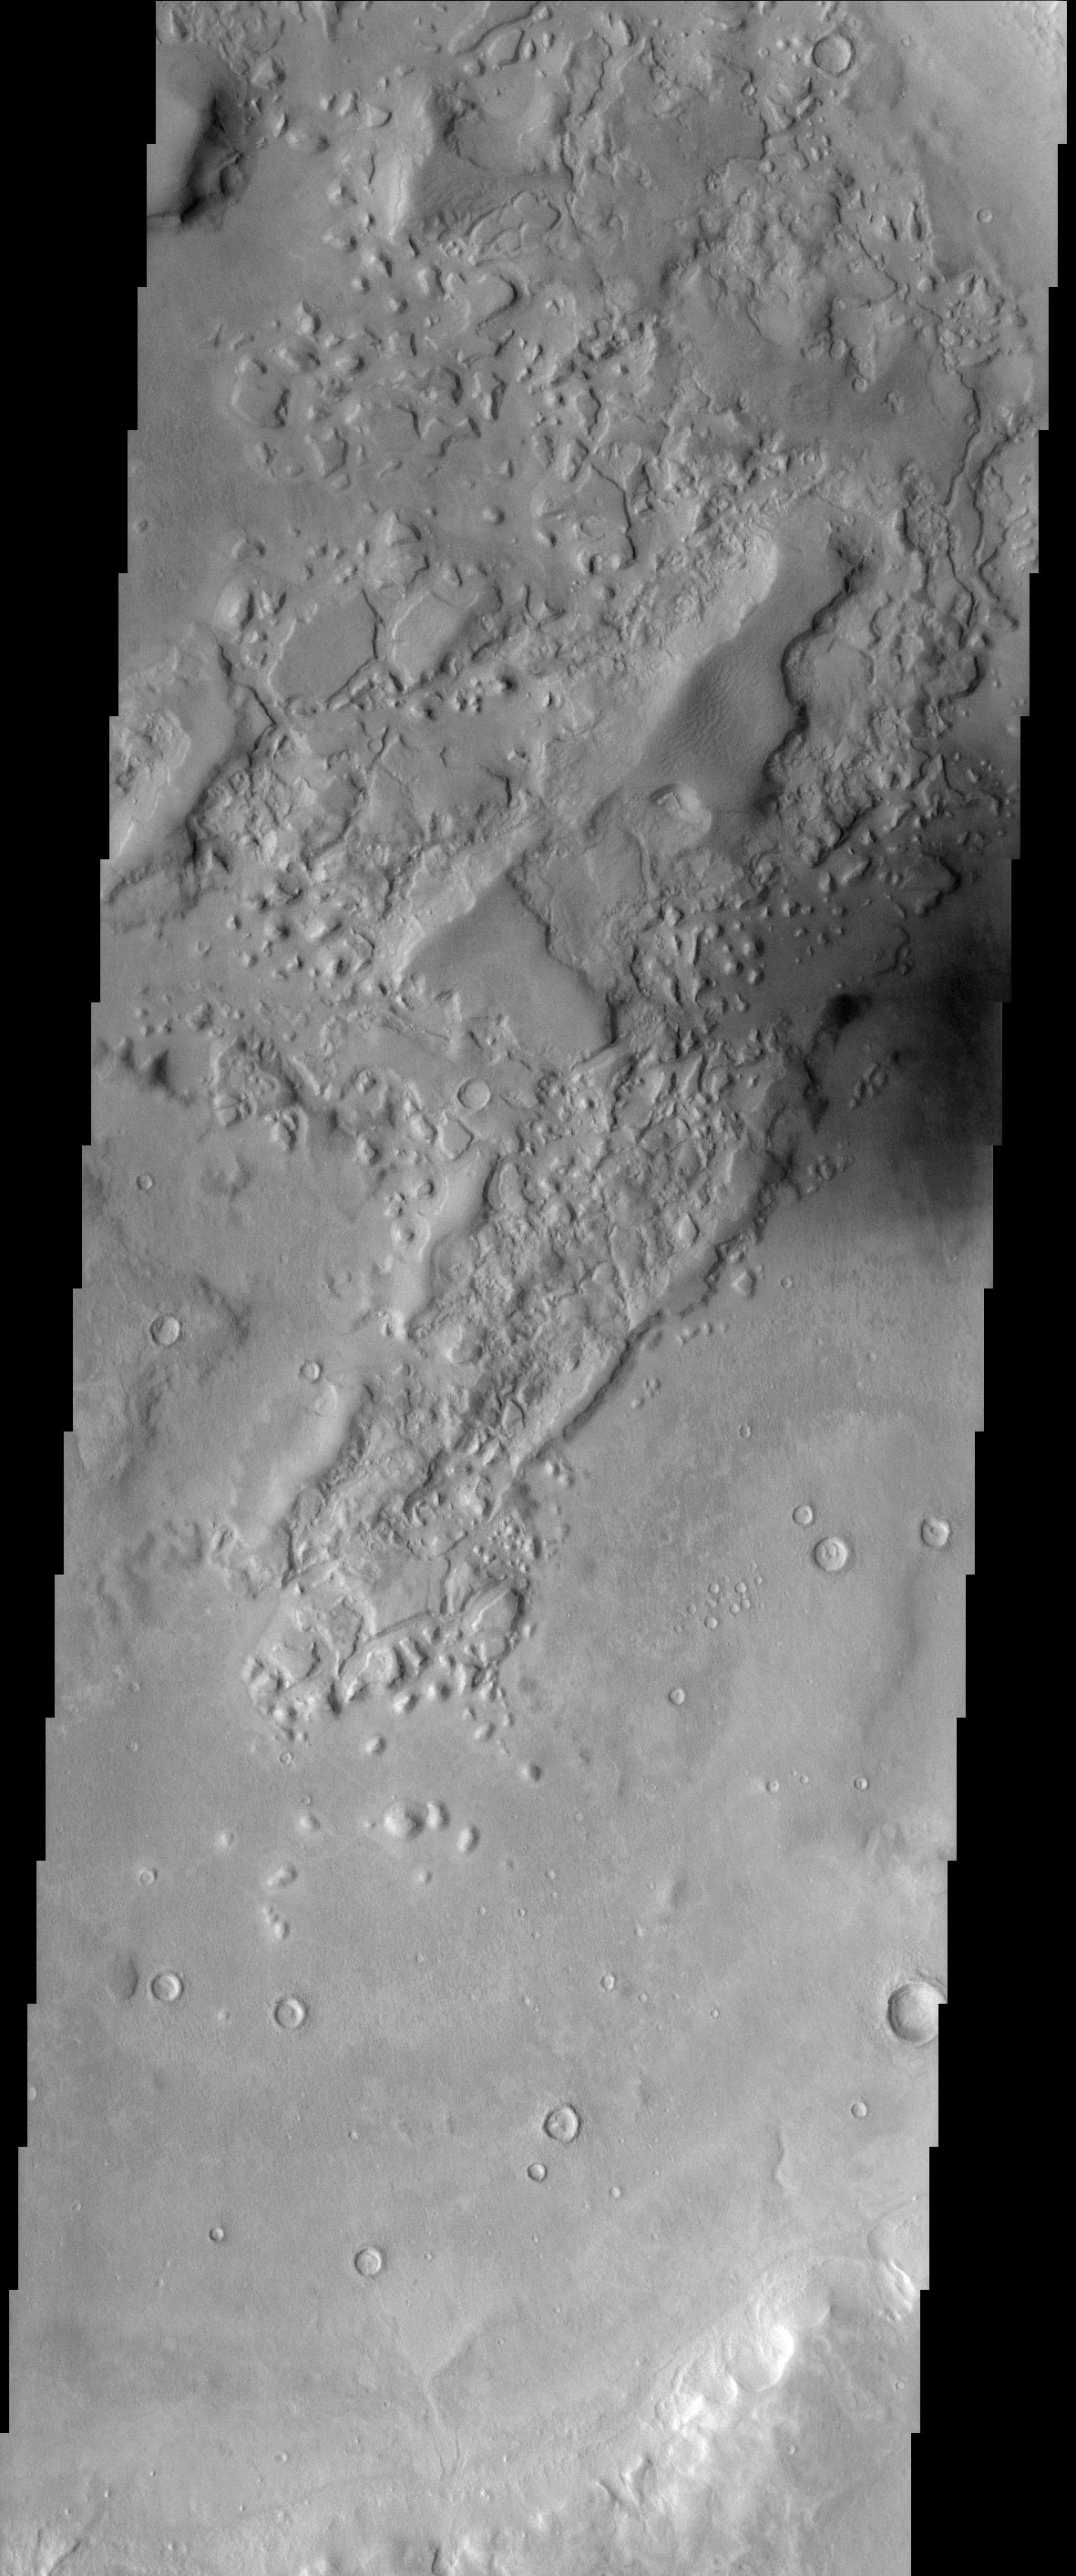

Semeykin Crater

This is an image within Semeykin Crater, which is located in the Martian northern hemisphere. This location is at the edge of the planetary dichotomy, a boundary between the heavily cratered and older southern highlands and the lightly cratered northern lowlands. This boundary is marked by remnants, or “islands,” of highland terrain standing out within the northern lowlands. It is uncertain how this dichotomy formed, but the interior of this crater has been resurfaced with the smoother, younger terrain. Much of the older remnants appear softened. This may be due to past or present subsurface ice that can deform the terrain. Dark sand is also visible in the right hand side of the image.

Note: this THEMIS visual image has not been radiometrically nor geometrically calibrated for this preliminary release. An empirical correction has been performed to remove instrumental effects. A linear shift has been applied in the cross-track and down-track direction to approximate spacecraft and planetary motion. Fully calibrated and geometrically projected images will be released through the Planetary Data System in accordance with Project policies at a later time.

NASA’s Jet Propulsion Laboratory manages the 2001 Mars Odyssey mission for NASA’s Office of Space Science, Washington, D.C. The Thermal Emission Imaging System (THEMIS) was developed by Arizona State University, Tempe, in collaboration with Raytheon Santa Barbara Remote Sensing. The THEMIS investigation is led by Dr. Philip Christensen at Arizona State University. Lockheed Martin Astronautics, Denver, is the prime contractor for the Odyssey project, and developed and built the orbiter. Mission operations are conducted jointly from Lockheed Martin and from JPL, a division of the California Institute of Technology in Pasadena.

Credit: NASA/JPL/Arizona State University